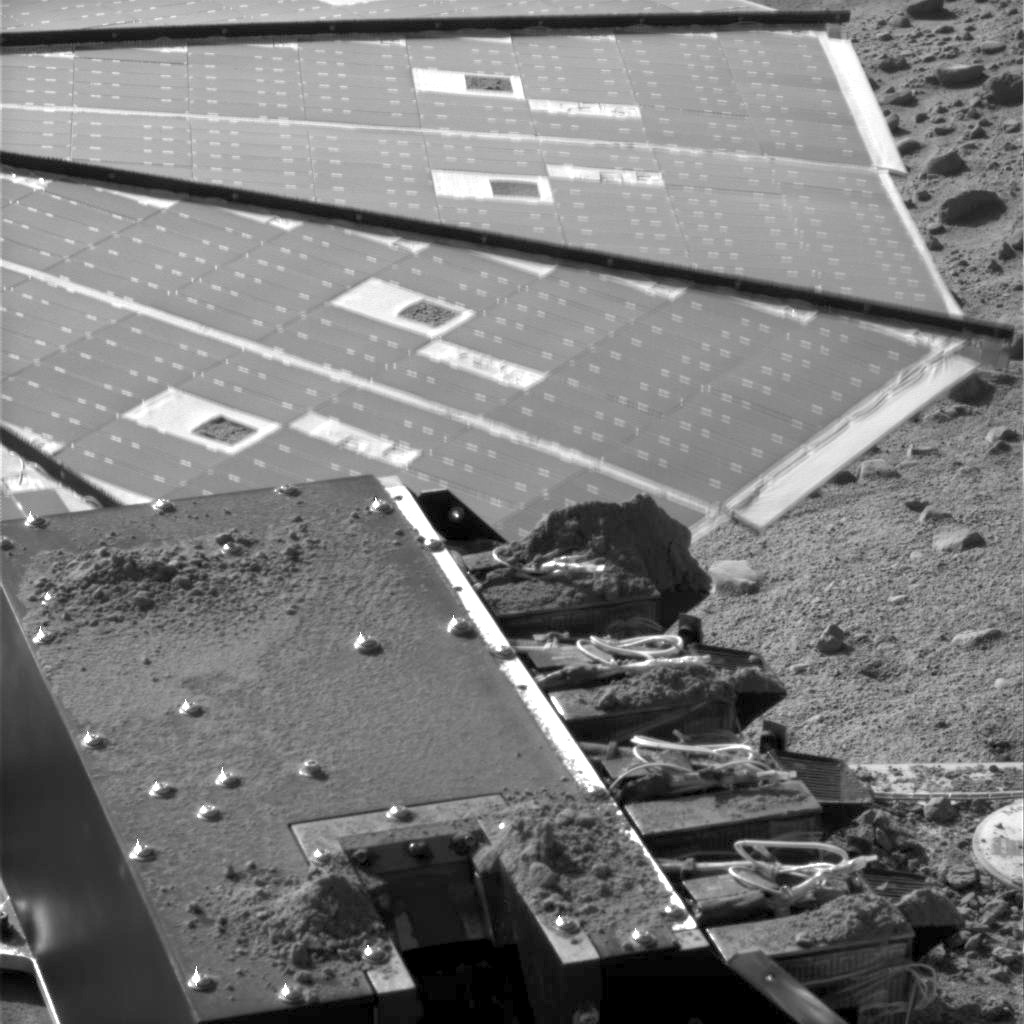

Soil on Phoenix’s MECA

This image shows soil delivery to NASA’s Phoenix Mars Lander’s Microscopy, Electrochemistry and Conductivity Analyzer (MECA). The image was taken by the lander’s Surface Stereo Imager on the 131st Martian day, or sol, of the mission (Oct. 7, 2008).

At the bottom of the image is the chute for delivering samples to MECA’s microscopes. It is relatively clean due to the Phoenix team using methods such as sprinkling to minimize cross-contamination of samples. However, the cumulative effect of several sample deliveries can be seen in the soil piles on either side of the chute.

On the right side are the four chemistry cells with soil residue piled up on exposed surfaces. The farthest cell has a large pile of material from an area of the Phoenix workspace called “Stone Soup.” This area is deep in the trough at a polygon boundary, and its soil was so sticky it wouldn’t even go through the funnel.

One of Phoenix’s solar panels is shown in the background of this image.

The Phoenix Mission is led by the University of Arizona, Tucson, on behalf of NASA. Project management of the mission is by NASA’s Jet Propulsion Laboratory, Pasadena, Calif. Spacecraft development is by Lockheed Martin Space Systems, Denver.

Photojournal Note: As planned, the Phoenix lander, which landed May 25, 2008 23:53 UTC, ended communications in November 2008, about six months after landing, when its solar panels ceased operating in the dark Martian winter.

Credit: NASA/JPL-Caltech/University of Arizona/Texas A&M University